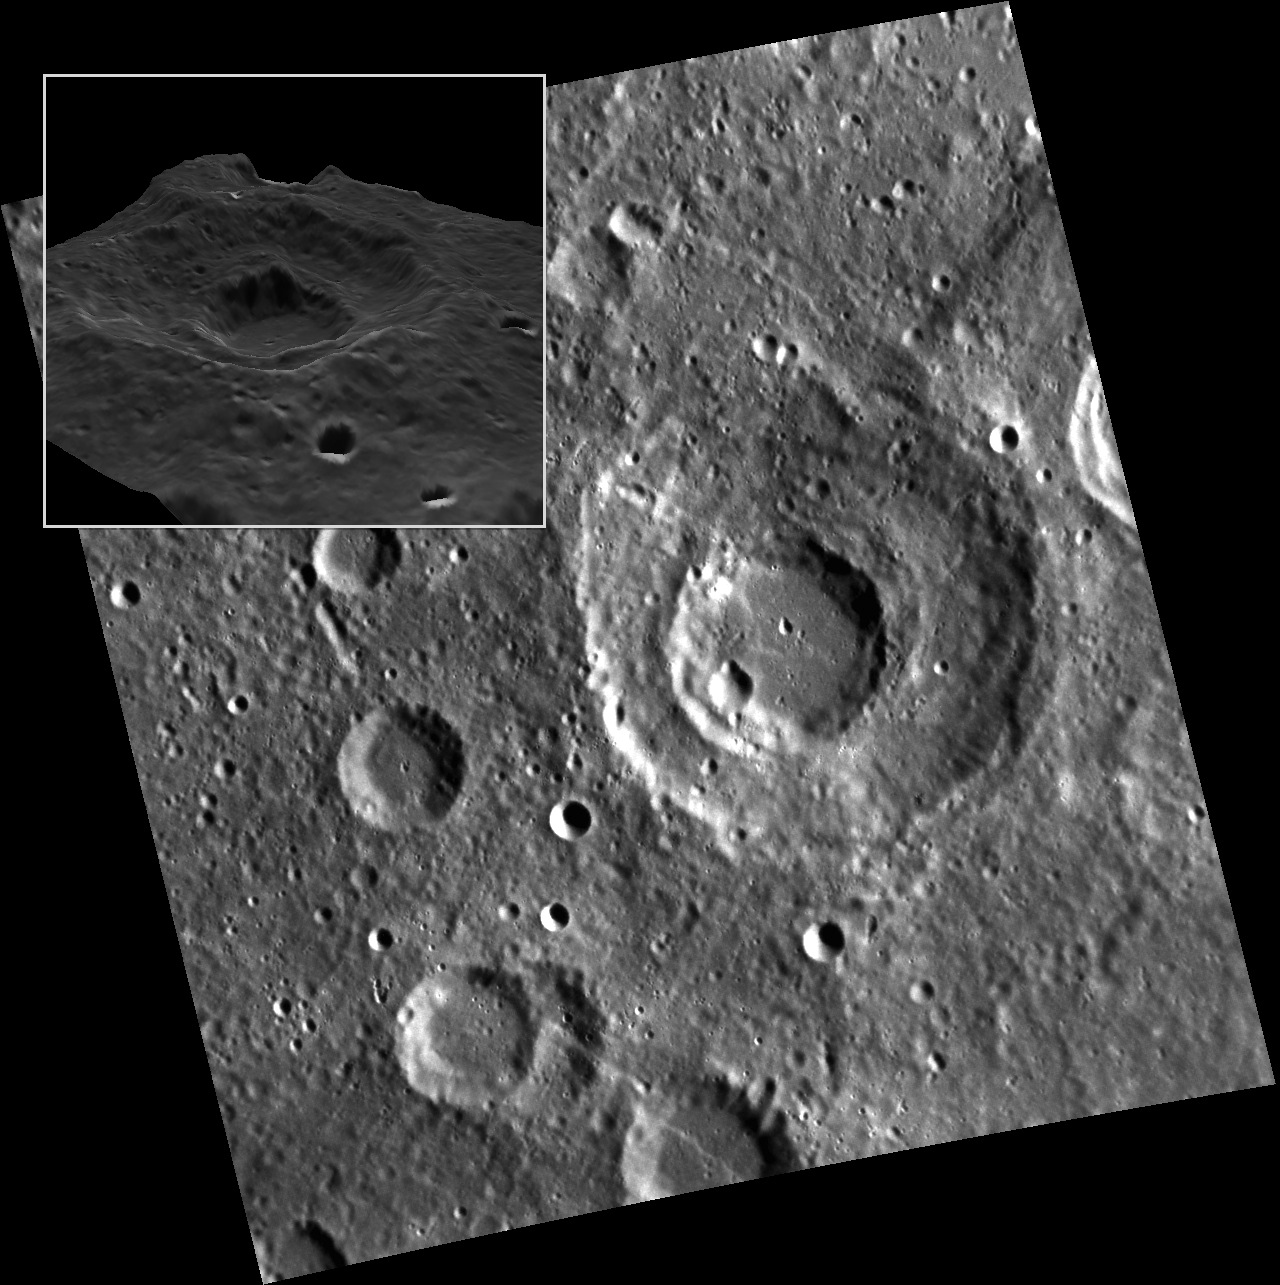

The One-Two Punch

Originally released on Oct. 4, 2013

The unnamed crater featured in this image might look like a ringed basin at high sun angles, but as can be clearly seen from the inset perspective view, in which the height is exaggerated 5 times, the central portion is a second crater that impacted the middle of the older crater. Such perspective views make use of a digital elevation model (DEM), which can be constructed either by accumulating topographic profiles from the MLA instrument or from measurements of shadows in images (or “photoclinometry”). In this case, the basemap is draped over the Gaskell DEM, which is constructed using photoclinometry. You can make your own perspective views of Mercury’s surface using the QuickMap tool.

This image was acquired as part of MDIS’s high-resolution stereo imaging campaign. Images from the stereo imaging campaign are used in combination with the surface morphology base map or the albedo base map to create high-resolution stereo views of Mercury’s surface, with an average resolution of 200 meters/pixel. Viewing the surface under the same Sun illumination conditions but from two or more viewing angles enables information about the small-scale topography of Mercury’s surface to be obtained.

Date acquired: January 14, 2012
Image Mission Elapsed Time (MET): 234999326
Image ID: 1263152
Instrument: Narrow Angle Camera (NAC) of the Mercury Dual Imaging System (MDIS)
Center Latitude: -42.23°
Center Longitude: 40.26° E
Resolution: 188 meters/pixel
Scale: The unnamed crater is ~83 km (52 mi.) across
Incidence Angle: 70.8°
Emission Angle: 22.9°
Phase Angle: 76.1°

The MESSENGER spacecraft is the first ever to orbit the planet Mercury, and the spacecraft’s seven scientific instruments and radio science investigation are unraveling the history and evolution of the Solar System’s innermost planet. MESSENGER acquired over 150,000 images and extensive other data sets. MESSENGER is capable of continuing orbital operations until early 2015.

For information regarding the use of images, see the MESSENGER image use policy.

Credit: NASA/Johns Hopkins University Applied Physics Laboratory/Carnegie Institution of Washington